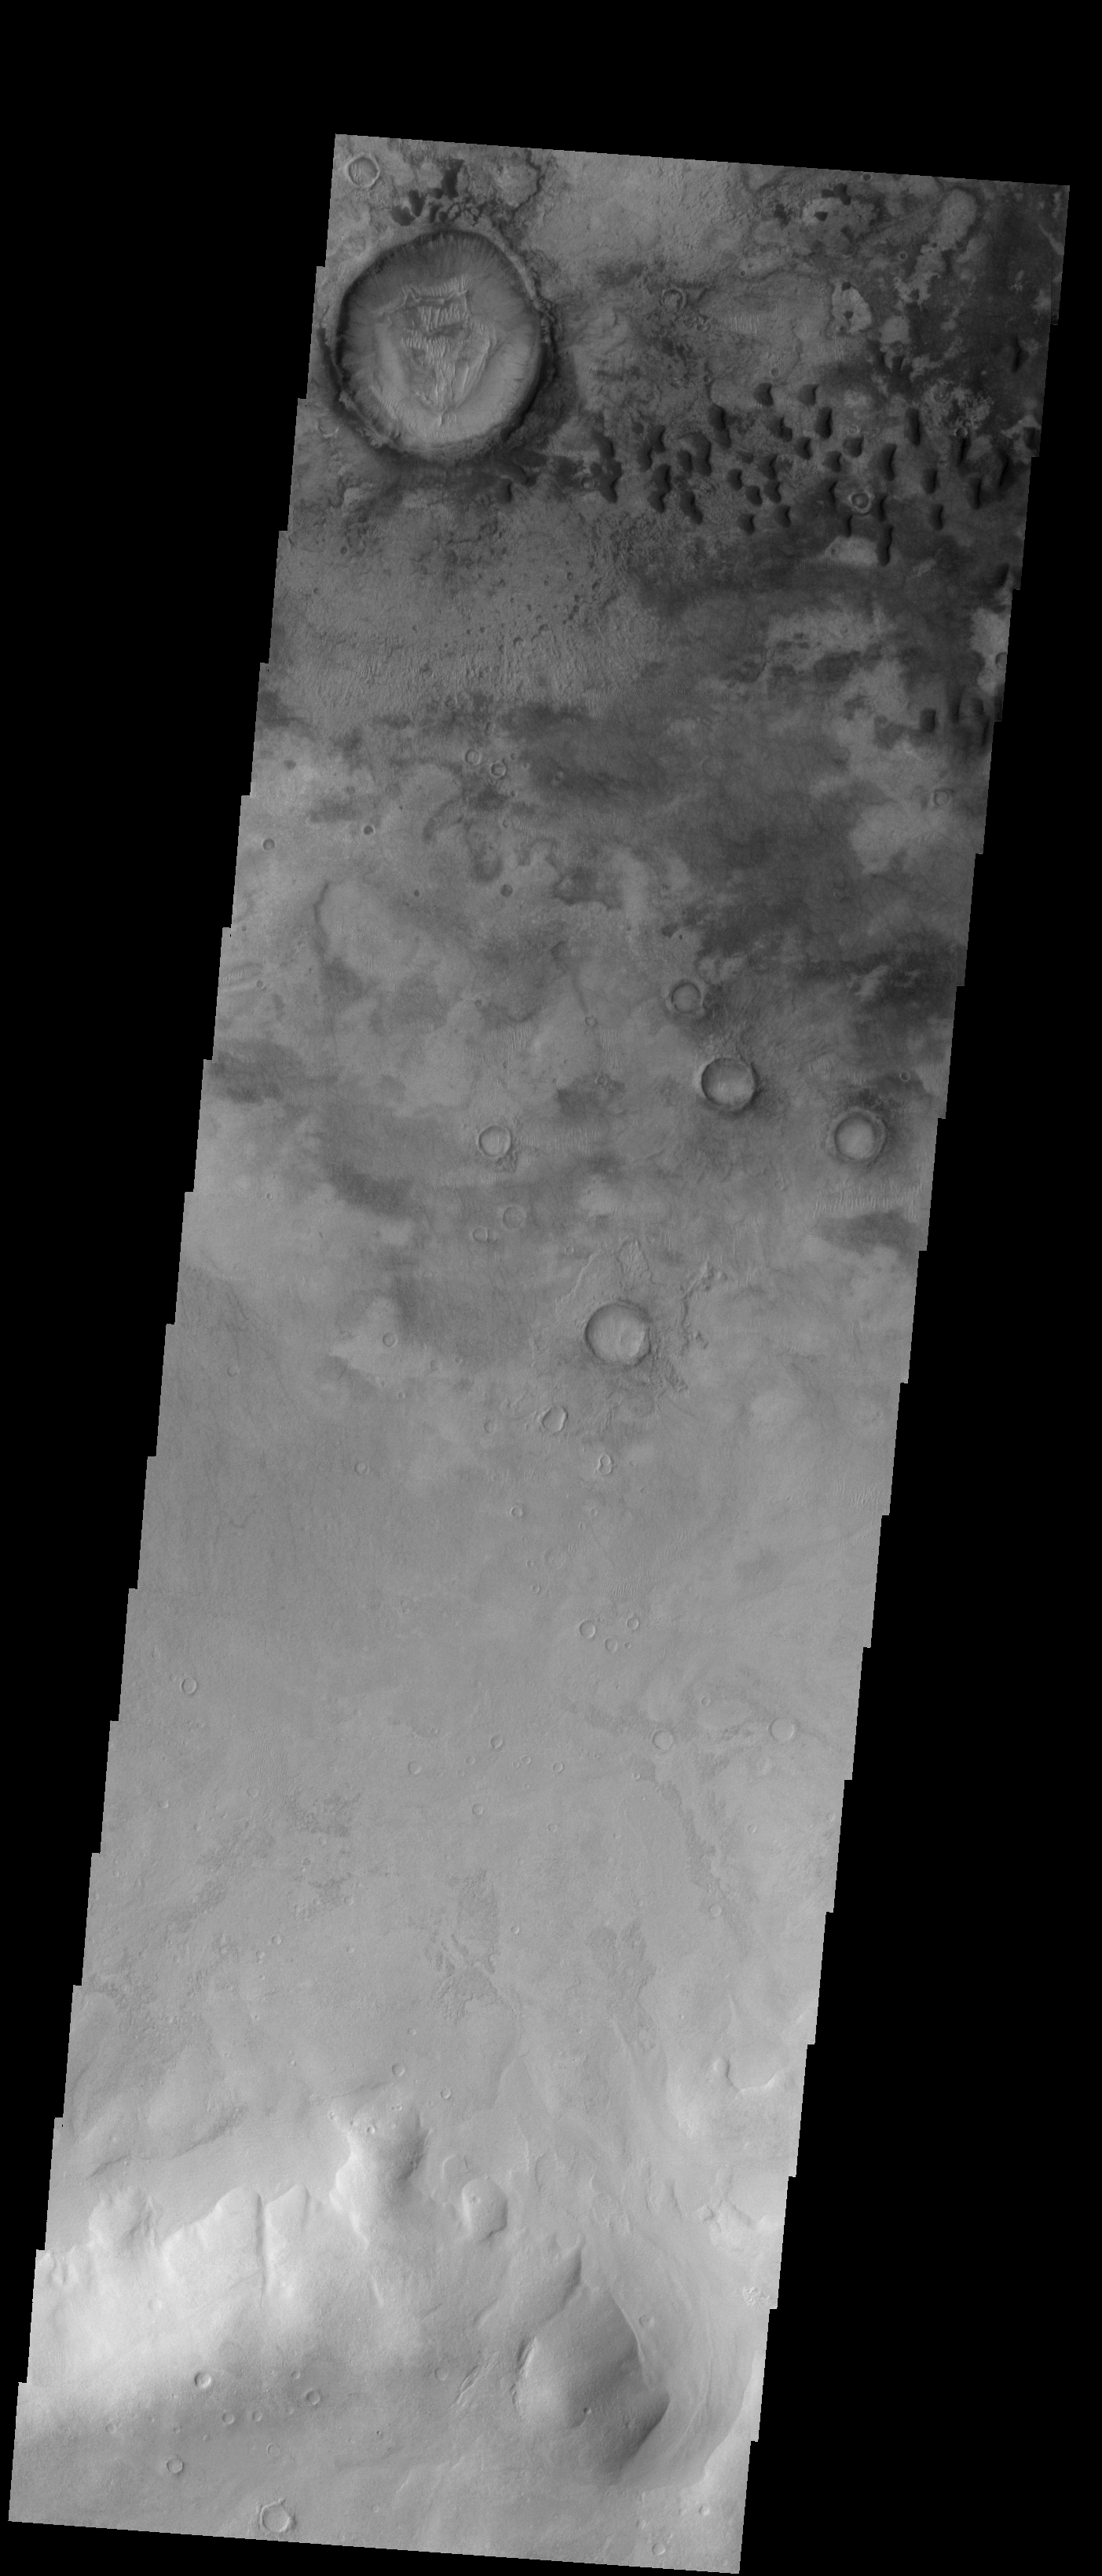

Sand Dunes

These sand dunes are located on the floor of Kaiser Crater.

Image information: VIS instrument. Latitude -47.4N, Longitude 18.8E. 17 meter/pixel resolution.

Please see the THEMIS Data Citation Note for details on crediting THEMIS images.

Note: this THEMIS visual image has not been radiometrically nor geometrically calibrated for this preliminary release. An empirical correction has been performed to remove instrumental effects. A linear shift has been applied in the cross-track and down-track direction to approximate spacecraft and planetary motion. Fully calibrated and geometrically projected images will be released through the Planetary Data System in accordance with Project policies at a later time.

NASA’s Jet Propulsion Laboratory manages the 2001 Mars Odyssey mission for NASA’s Office of Space Science, Washington, D.C. The Thermal Emission Imaging System (THEMIS) was developed by Arizona State University, Tempe, in collaboration with Raytheon Santa Barbara Remote Sensing. The THEMIS investigation is led by Dr. Philip Christensen at Arizona State University. Lockheed Martin Astronautics, Denver, is the prime contractor for the Odyssey project, and developed and built the orbiter. Mission operations are conducted jointly from Lockheed Martin and from JPL, a division of the California Institute of Technology in Pasadena.

Credit: NASA/JPL/ASU